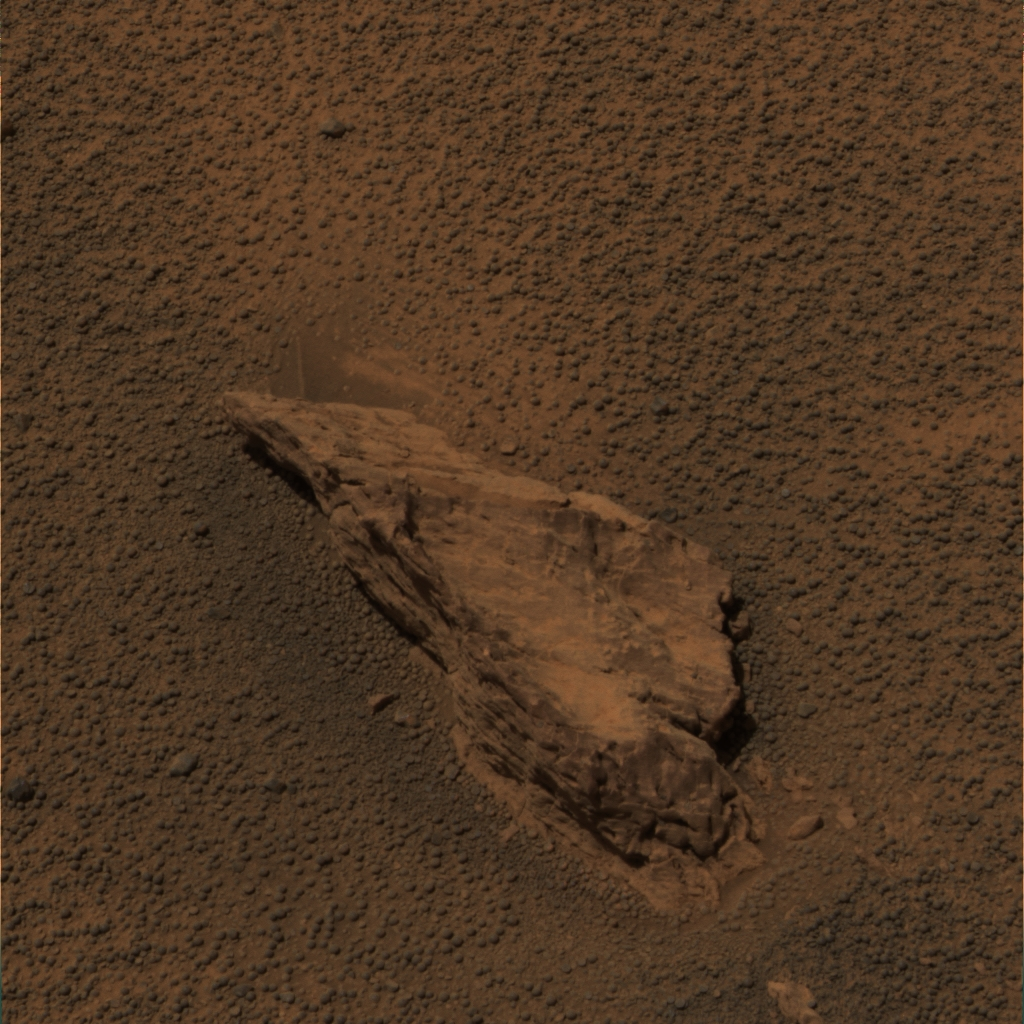

A Lion of a Stone

This approximate true-color image of the rock called “Lion Stone” was acquired by the Mars Exploration Rover Opportunity’s panoramic camera on sol 104 (May 9, 2004). The rock stands about 10 centimeters tall (about 4 inches) and is about 30 centimeters long (12 inches). Plans for the coming sols include investigating the rock with the spectrometers on the rover’s instrument arm.

This image was generated using the camera’s L2 (750-nanometer), L5 (530-nanometer) and L6 (480-nanometer) filters.

Credit: NASA/JPL/Cornell